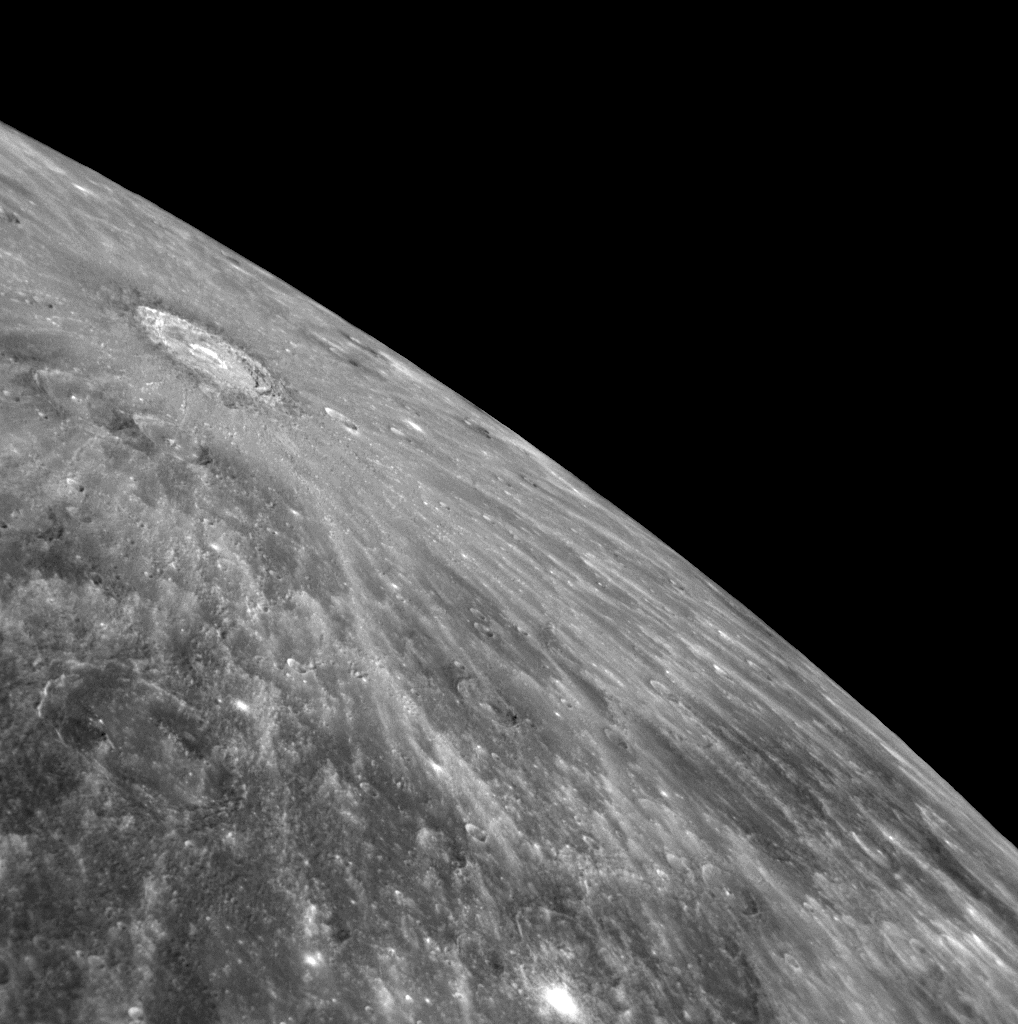

Looking Back to the Source

In one of the first images transmitted back to Earth following MESSENGER’s second flyby of Mercury, an image of the entire departing planet (PIA11245), a spectacular and extensive system of rays can be seen. This NAC image shows a close-up view of the apparent source of those rays, a crater 110 kilometers (68 miles) in diameter located in the northern region of Mercury. The location of this bright crater is consistent with Earth-based radar images, which suggested a very fresh, rayed impact crater in this area. The amazing extent of this large ray system is visible for the first time in MESSENGER’s newly acquired images.

Date Acquired: October 6, 2008
Image Mission Elapsed Time (MET): 131774306
Instrument: Narrow Angle Camera (NAC) of the Mercury Dual Imaging System (MDIS)
Resolution: 570 meters/pixel (0.35 miles/pixel) at the bottom left of the image
Scale: The extensively rayed crater is about 110 kilometers in diameter (68 miles)
Spacecraft Altitude: 22,000 kilometers (14,000 miles)

These images are from MESSENGER, a NASA Discovery mission to conduct the first orbital study of the innermost planet, Mercury. For information regarding the use of images, see the MESSENGER image use policy.

Credit: NASA/Johns Hopkins University Applied Physics Laboratory/Carnegie Institution of Washington